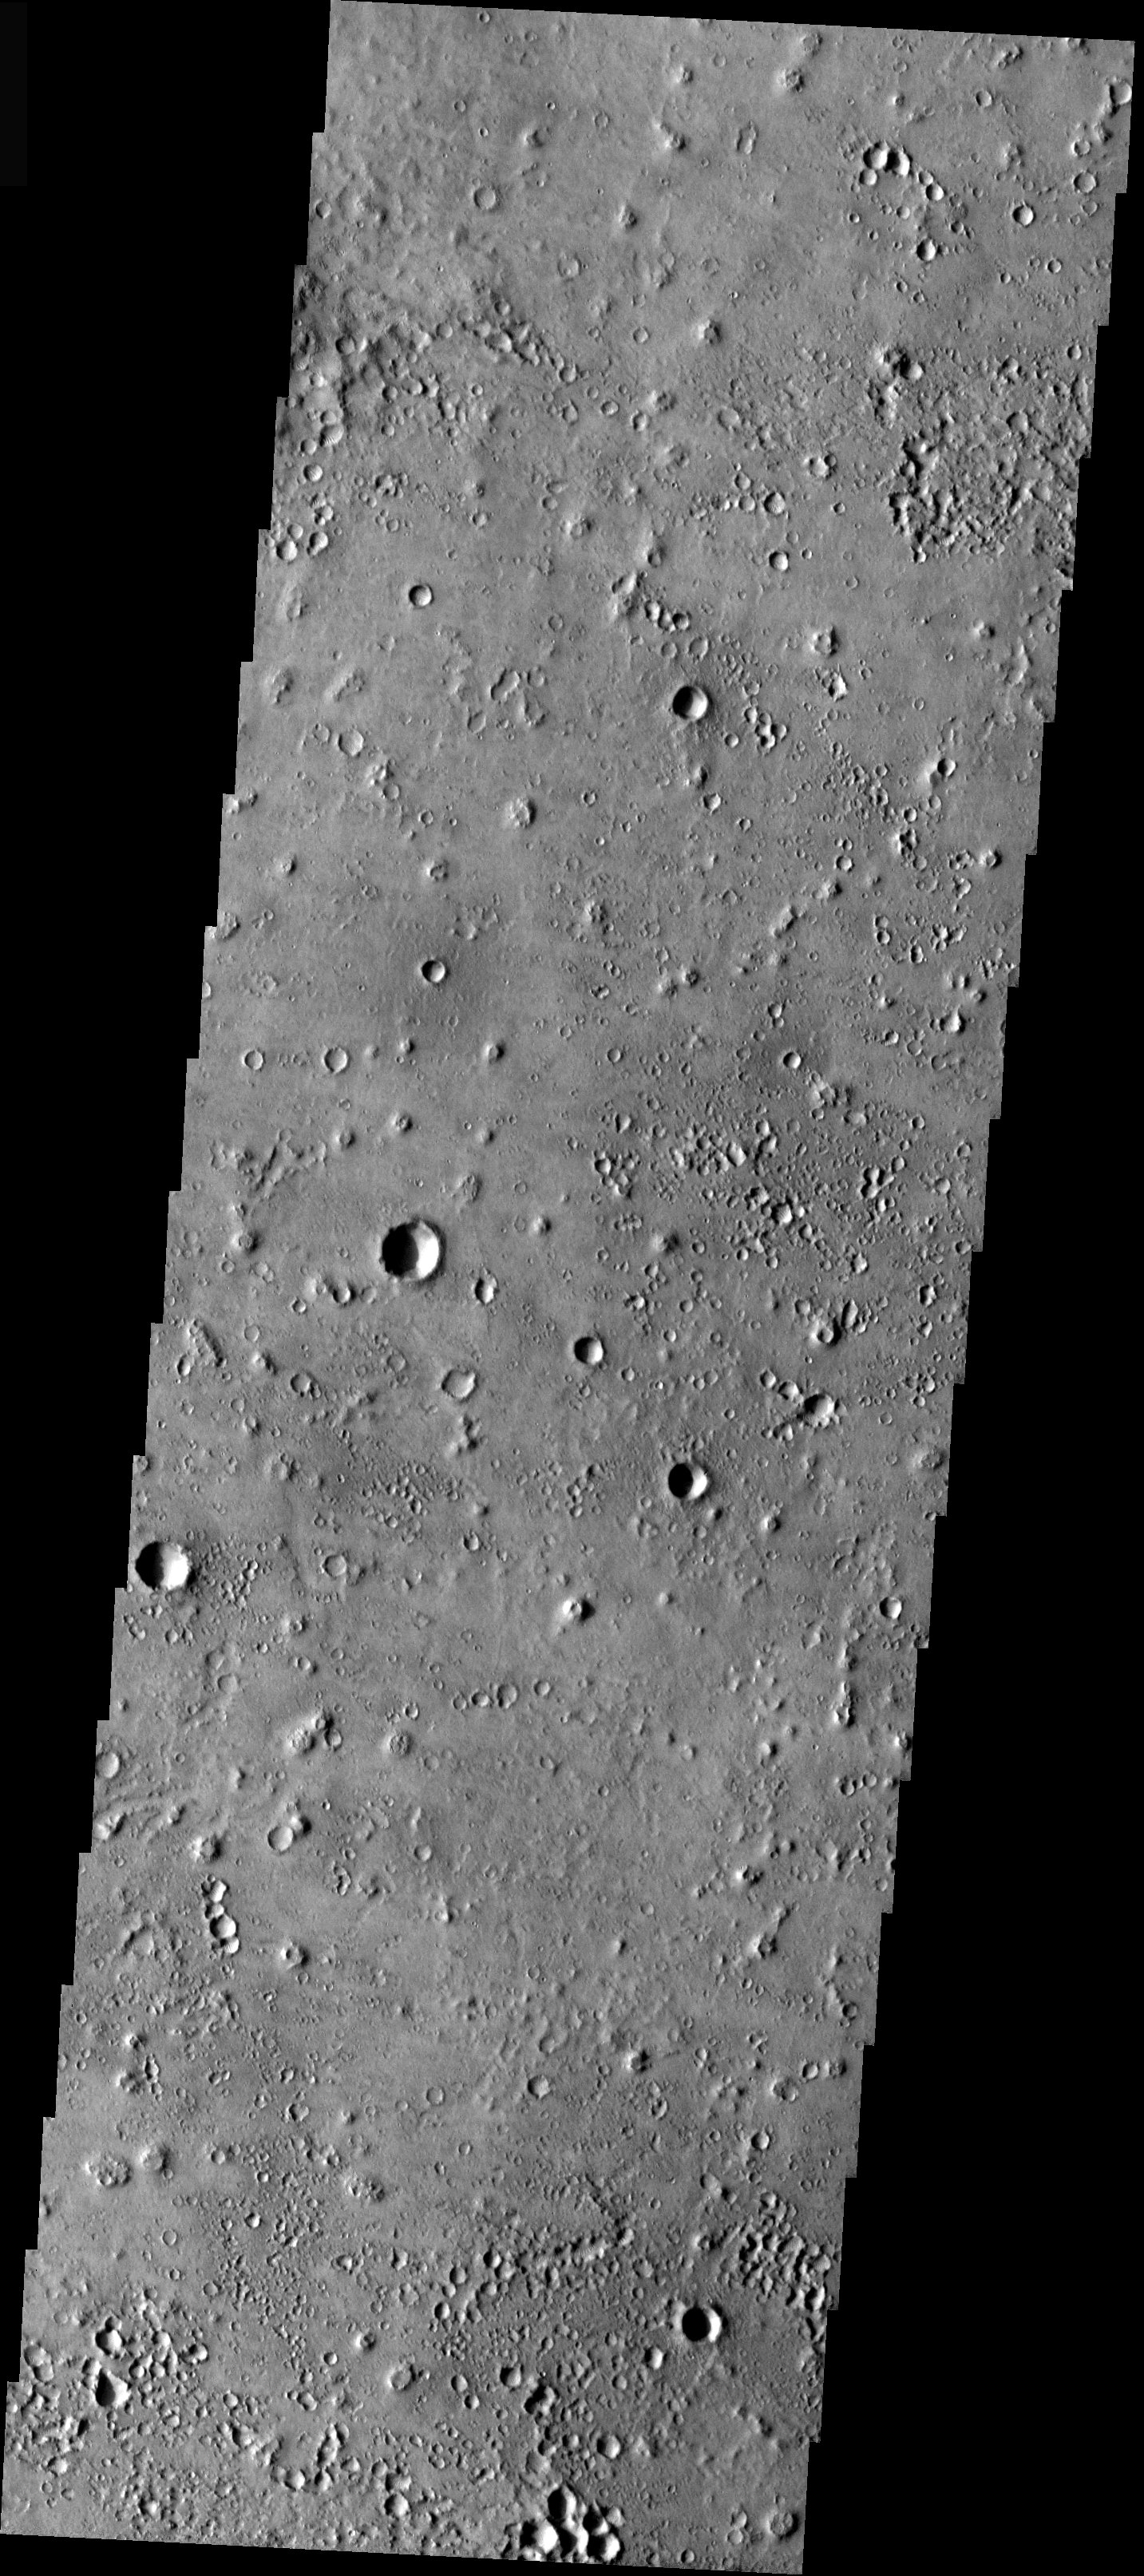

A Martian Christmas Present

Released 24 December 2003

If all goes well, tonight at 6:54 pm PST the British robotic spacecraft called Beagle 2 will land on a patch of ground somewhere in this scene. This THEMIS image covers a portion of the Isidis Basin at the center of an elliptical region predicted to be the location that Beagle 2 will bounce to the surface. And what a surface it is, pockmarked by strange pits and unusual cones whose origin remains enigmatic. The cones may be the result of lava flowing over ice or water-rich ground resulting in explosions of steam that build small “rootless” volcanoes. The pits look like secondary craters that result from the impact of ejecta from larger craters. But they appear too numerous and densely clustered for that explanation. Instead, they also may be the result of some process involving water or ice. With luck, Beagle 2 will survive its violent landing and provide clues to the origin of this unusual landscape and answer questions about the role of water in Mars history.

Image information: VIS instrument. Latitude 11.7, Longitude 90.4 East (269.6 West). 19 meter/pixel resolution.

Note: this THEMIS visual image has not been radiometrically nor geometrically calibrated for this preliminary release. An empirical correction has been performed to remove instrumental effects. A linear shift has been applied in the cross-track and down-track direction to approximate spacecraft and planetary motion. Fully calibrated and geometrically projected images will be released through the Planetary Data System in accordance with Project policies at a later time.

NASA’s Jet Propulsion Laboratory manages the 2001 Mars Odyssey mission for NASA’s Office of Space Science, Washington, D.C. The Thermal Emission Imaging System (THEMIS) was developed by Arizona State University, Tempe, in collaboration with Raytheon Santa Barbara Remote Sensing. The THEMIS investigation is led by Dr. Philip Christensen at Arizona State University. Lockheed Martin Astronautics, Denver, is the prime contractor for the Odyssey project, and developed and built the orbiter. Mission operations are conducted jointly from Lockheed Martin and from JPL, a division of the California Institute of Technology in Pasadena.

Credit: NASA/JPL/Arizona State University